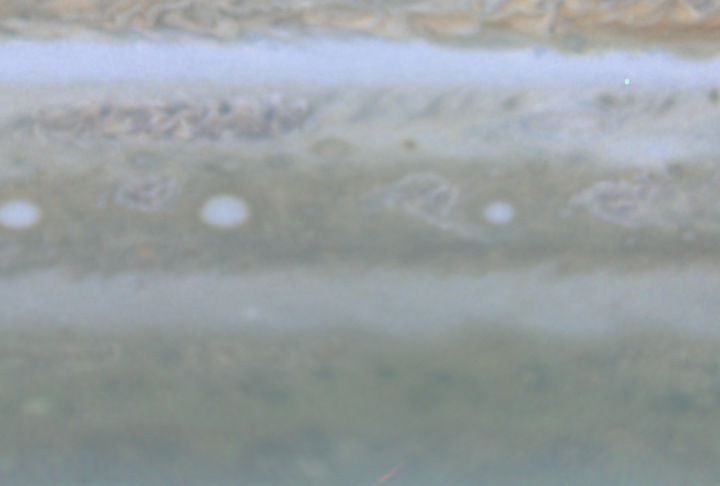

Southern Hemisphere Storms

Quicktime file (131k)
Larger AVI file (406k)

This movie clip (of which the release image is a still frame), created from images taken by NASA’s Cassini spacecraft, shows white oval storms in Jupiter’s southern hemisphere that rotate counterclockwise, similar to the larger Great Red Spot. These storms are very stable and persist for decades.

Cassini is a cooperative mission of NASA, the European Space Agency and the Italian Space Agency. JPL, a division of the California Institute of Technology in Pasadena, manages Cassini for NASA’s Office of Space Science, Washington, D.C.

Credit: NASA/JPL/University of Arizona